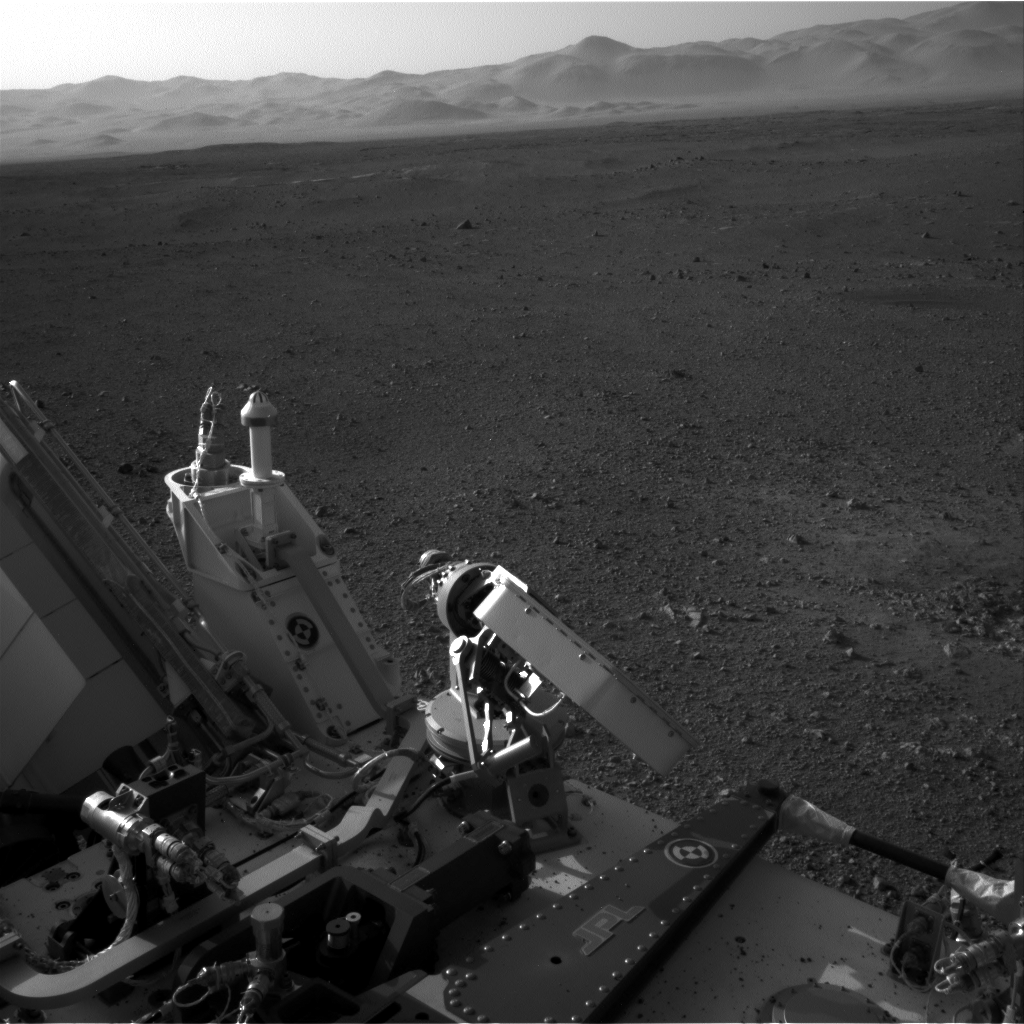

A Clear Look at the Rover Deck

This full-resolution image shows part of the deck of NASA’s Curiosity rover taken from one of the rover’s Navigation cameras looking toward the back left of the rover.

On the left of this image, part of the rover’s power supply is visible. To the right of the power supply can be seen the pointy low-gain antenna and side of the paddle-shaped high-gain antenna for communications directly to Earth. The rim of Gale Crater is the lighter colored band across the horizon. The effects of the descent stage’s rocket engines blasting the ground can be seen on the right side of the image, next to the rover.

This full-resolution image is 1,024 by 1,024 pixels. The image was taken on Aug. 7 PDT (Aug. 8 EDT).

JPL manages the Mars Science Laboratory/Curiosity for NASA’s Science Mission Directorate in Washington. The rover was designed, developed and assembled at JPL, a division of the California Institute of Technology in Pasadena.

Credit: NASA/JPL-Caltech